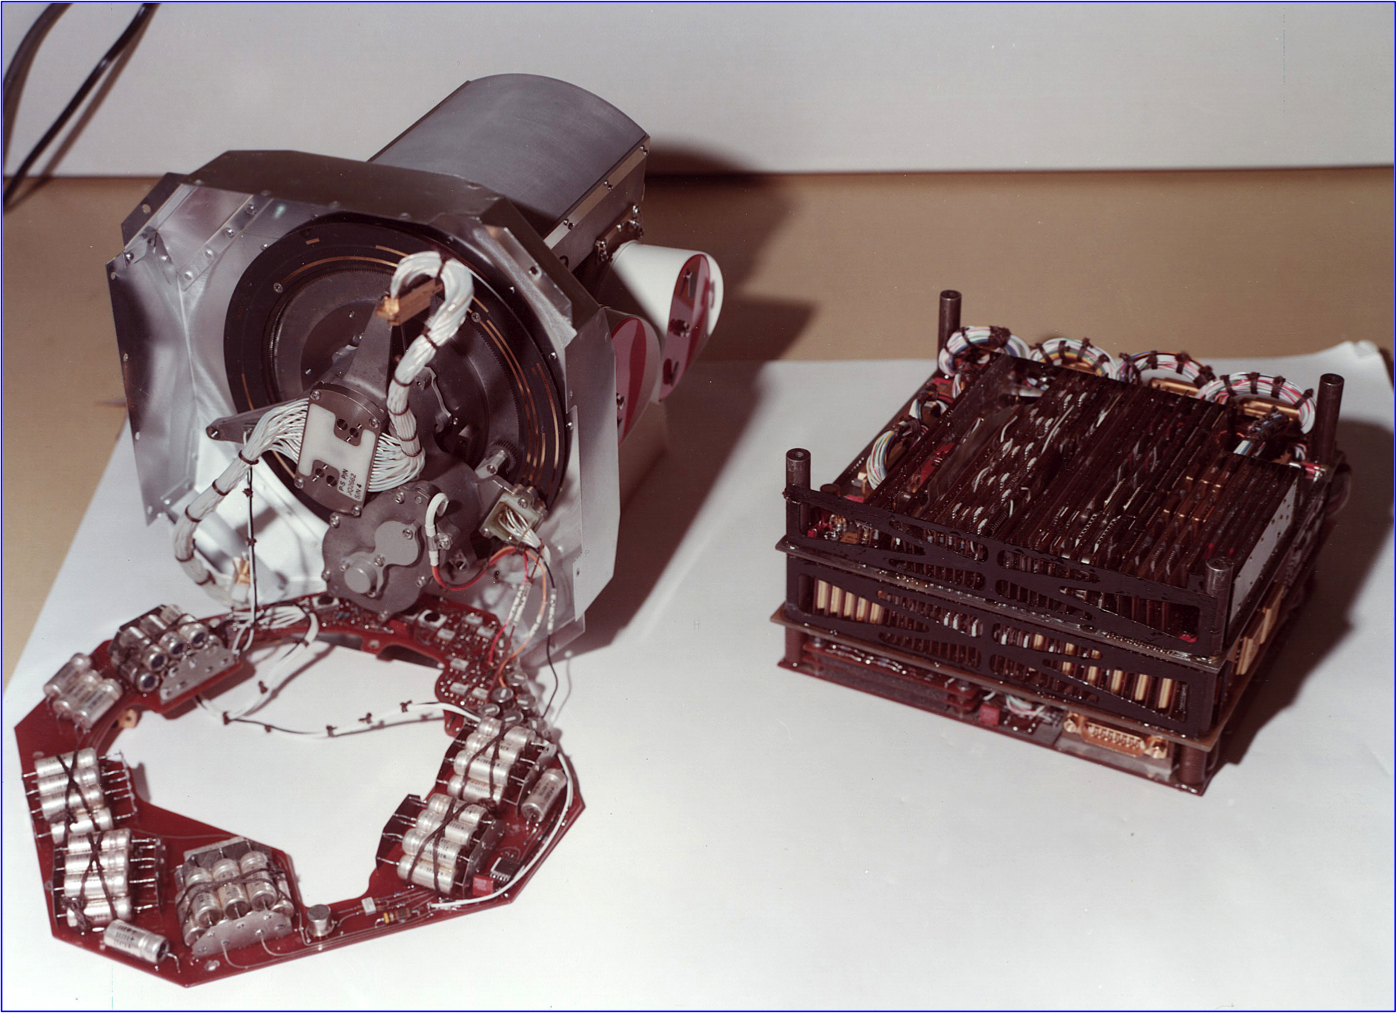

Low-Energy Charged Particle Instrument Assembly

This image shows the low-energy charged particle instrument before it was installed on one of NASA’s Voyager spacecraft in 1977. The instrument includes a stepper motor that turns the platform on which the sensors are mounted, so that the field of view rotates through 360 degrees. This motor was tested for 500,000 steps, enough to reach the orbit of Saturn, and has now completed over 6 million steps. The old-fashioned capacitor bank underneath the motor stores energy needed to provide a 15.7-watt pulse every 192 seconds.

The Voyager spacecraft were built and continue to be operated by NASA’s Jet Propulsion Laboratory, in Pasadena, Calif. Caltech manages JPL for NASA. The Voyager missions are a part of NASA’s Heliophysics System Observatory, sponsored by the Heliophysics Division of the Science Mission Directorate at NASA Headquarters in Washington.

Credit: NASA/JPL-Caltech/JHUAPL